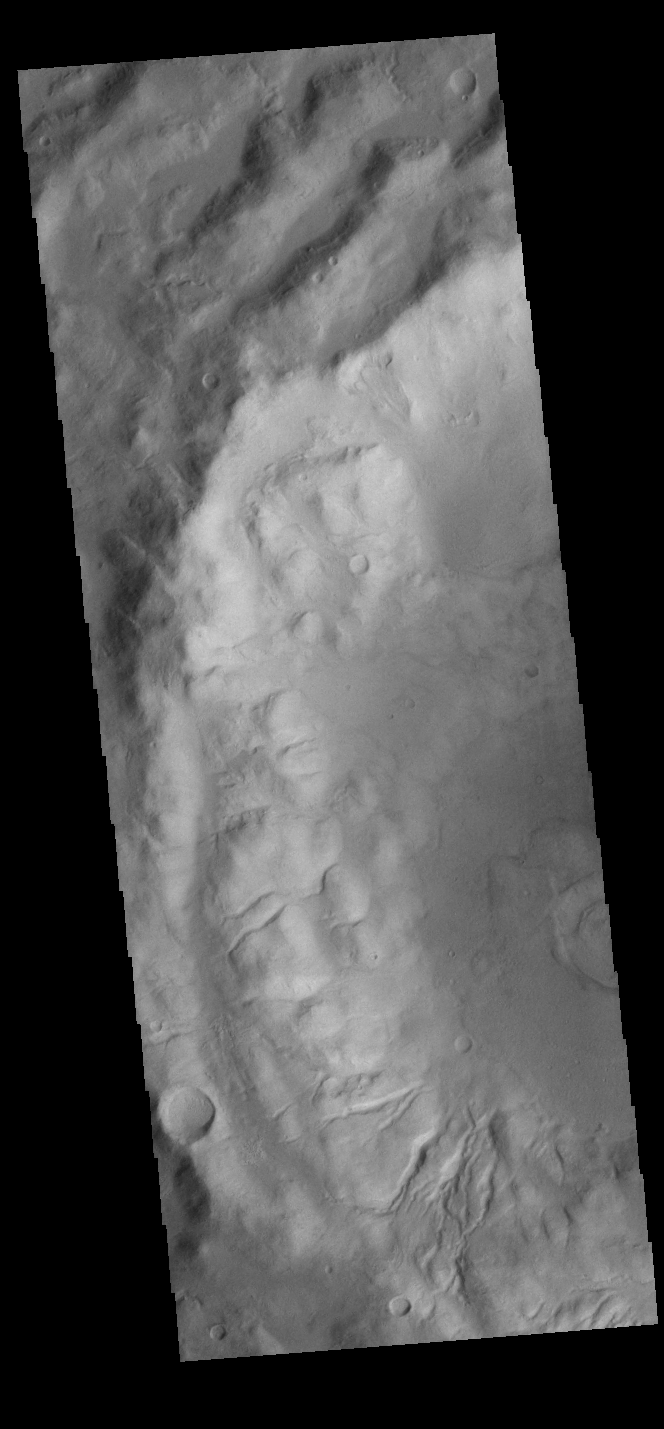

Crater Rim Channels

Today’s VIS image shows part of an unnamed crater in Terra Sirenum. The inner crater rim is dissected by numerous small channels.

Credit: NASA/JPL-Caltech/ASU